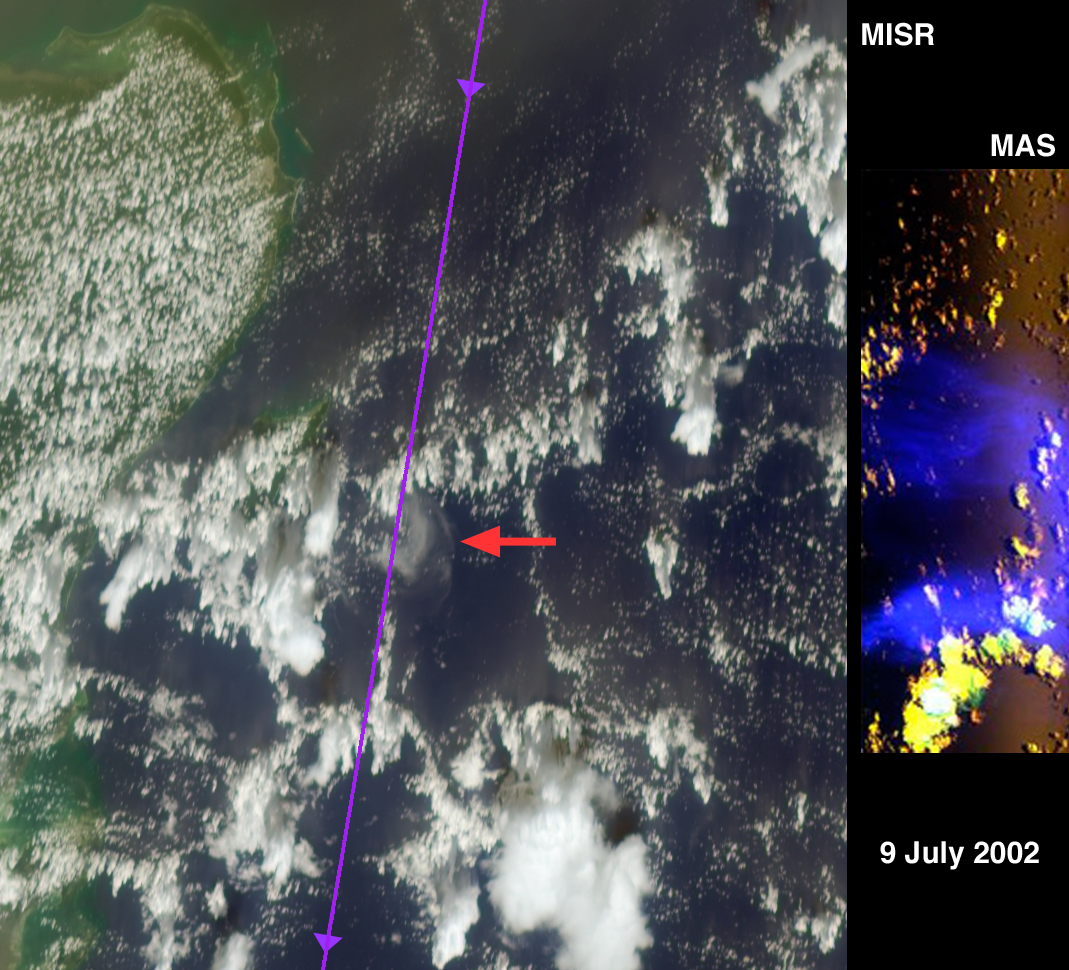

A Hard Look at Thin Clouds

Despite their delicate appearance, thin, feathery clouds of ice crystals called cirrus may contribute to global warming. Some scientists believe cirrus is quite common, but it is notoriously difficult to observe — even from satellites, which offer our only means of monitoring such clouds over the entire planet.

The Multi-angle Imaging SpectroRadiometer (MISR), one of a new generation of instruments flying aboard the NASA Earth Observing System’s Terra satellite, views Earth with nine cameras simultaneously, some at very steep angles through the atmosphere. Scientists on the MISR team have been hoping to learn what contributions their instrument can make to a global inventory of cirrus. They got their chance to test MISR’s capabilities during July 2002, when they joined over 400 other scientists and six research aircraft at the US Naval Air Station near Key West, Florida for the Cirrus Regional Study of Tropical Anvils Layers-Florida Area Cirrus Experiment (CRYSTAL-FACE) field campaign. The campaign had many goals, one of which was making simultaneous aircraft and satellite measurements of cirrus.

On July 9, the ER-2 stratospheric jet aircraft, carrying a multi-spectral camera called the MODIS Airborne Simulator (MAS), flew in the stratosphere above a 35-kilometer-wide patch of thin cirrus minutes after MISR imaged the cloud from space. At the same time, another NASA high-altitude jet, the WB-57, flew right through the 15-kilometer-high cloud with cloud particle counters and a particle imager.

The left side of this montage is a natural-color view of the Caribbean Sea east of the Yucatan Peninsula as seen by MISR’s most steeply forward-viewing camera. The thin line running roughly north-south was drawn on this image along the flight tracks of the stacked ER-2 and WB-57, and the red arrow points to a crescent-shaped cirrus cloud. At right is a false-color image taken 700 kilometers closer by the MAS instrument on the ER-2. Data from the MAS shortwave infrared channel that detects cirrus is shown in blue.

An animation of the cloud as seen by seven of the nine MISR cameras is also shown. It progresses from the most steeply forward to the most steeply backward view, and excludes imagery from two angles which had significant sunglint. These gray-scale images use MISR’s red band. The cirrus is prominent at the steeper angles and virtually disappears in the nearly vertical views. Because it is so much higher, the cirrus seems to move more than the background clouds. The animation also shows the 3-dimensional structure of many towering cumulus clouds. By analyzing these data sets, scientists will learn how effectively they can use MISR observations to map thin cirrus, and to monitor changes in its distribution from season to season and year to year. For more information about the CRYSTAL-FACE campaign, visit: http://cloud1.arc.nasa.gov/crystalface/.

The Multi-angle Imaging SpectroRadiometer observes the daylit Earth continuously from pole to pole, and views almost the entire globe every 9 days. This MISR image is a portion of the data acquired during Terra orbit 13606 and covers an area of about 232 kilometers x 267 kilometers. The image contains data from blocks 73 to 75 within World Reference System-2 path 18.

MISR was built and is managed by NASA’s Jet Propulsion Laboratory, Pasadena, CA, for NASA’s Office of Earth Science, Washington, DC. The Terra satellite is managed by NASA’s Goddard Space Flight Center, Greenbelt, MD. JPL is a division of the California Institute of Technology.

Credit: NASA/GSFC/LaRC/JPL, MISR Team